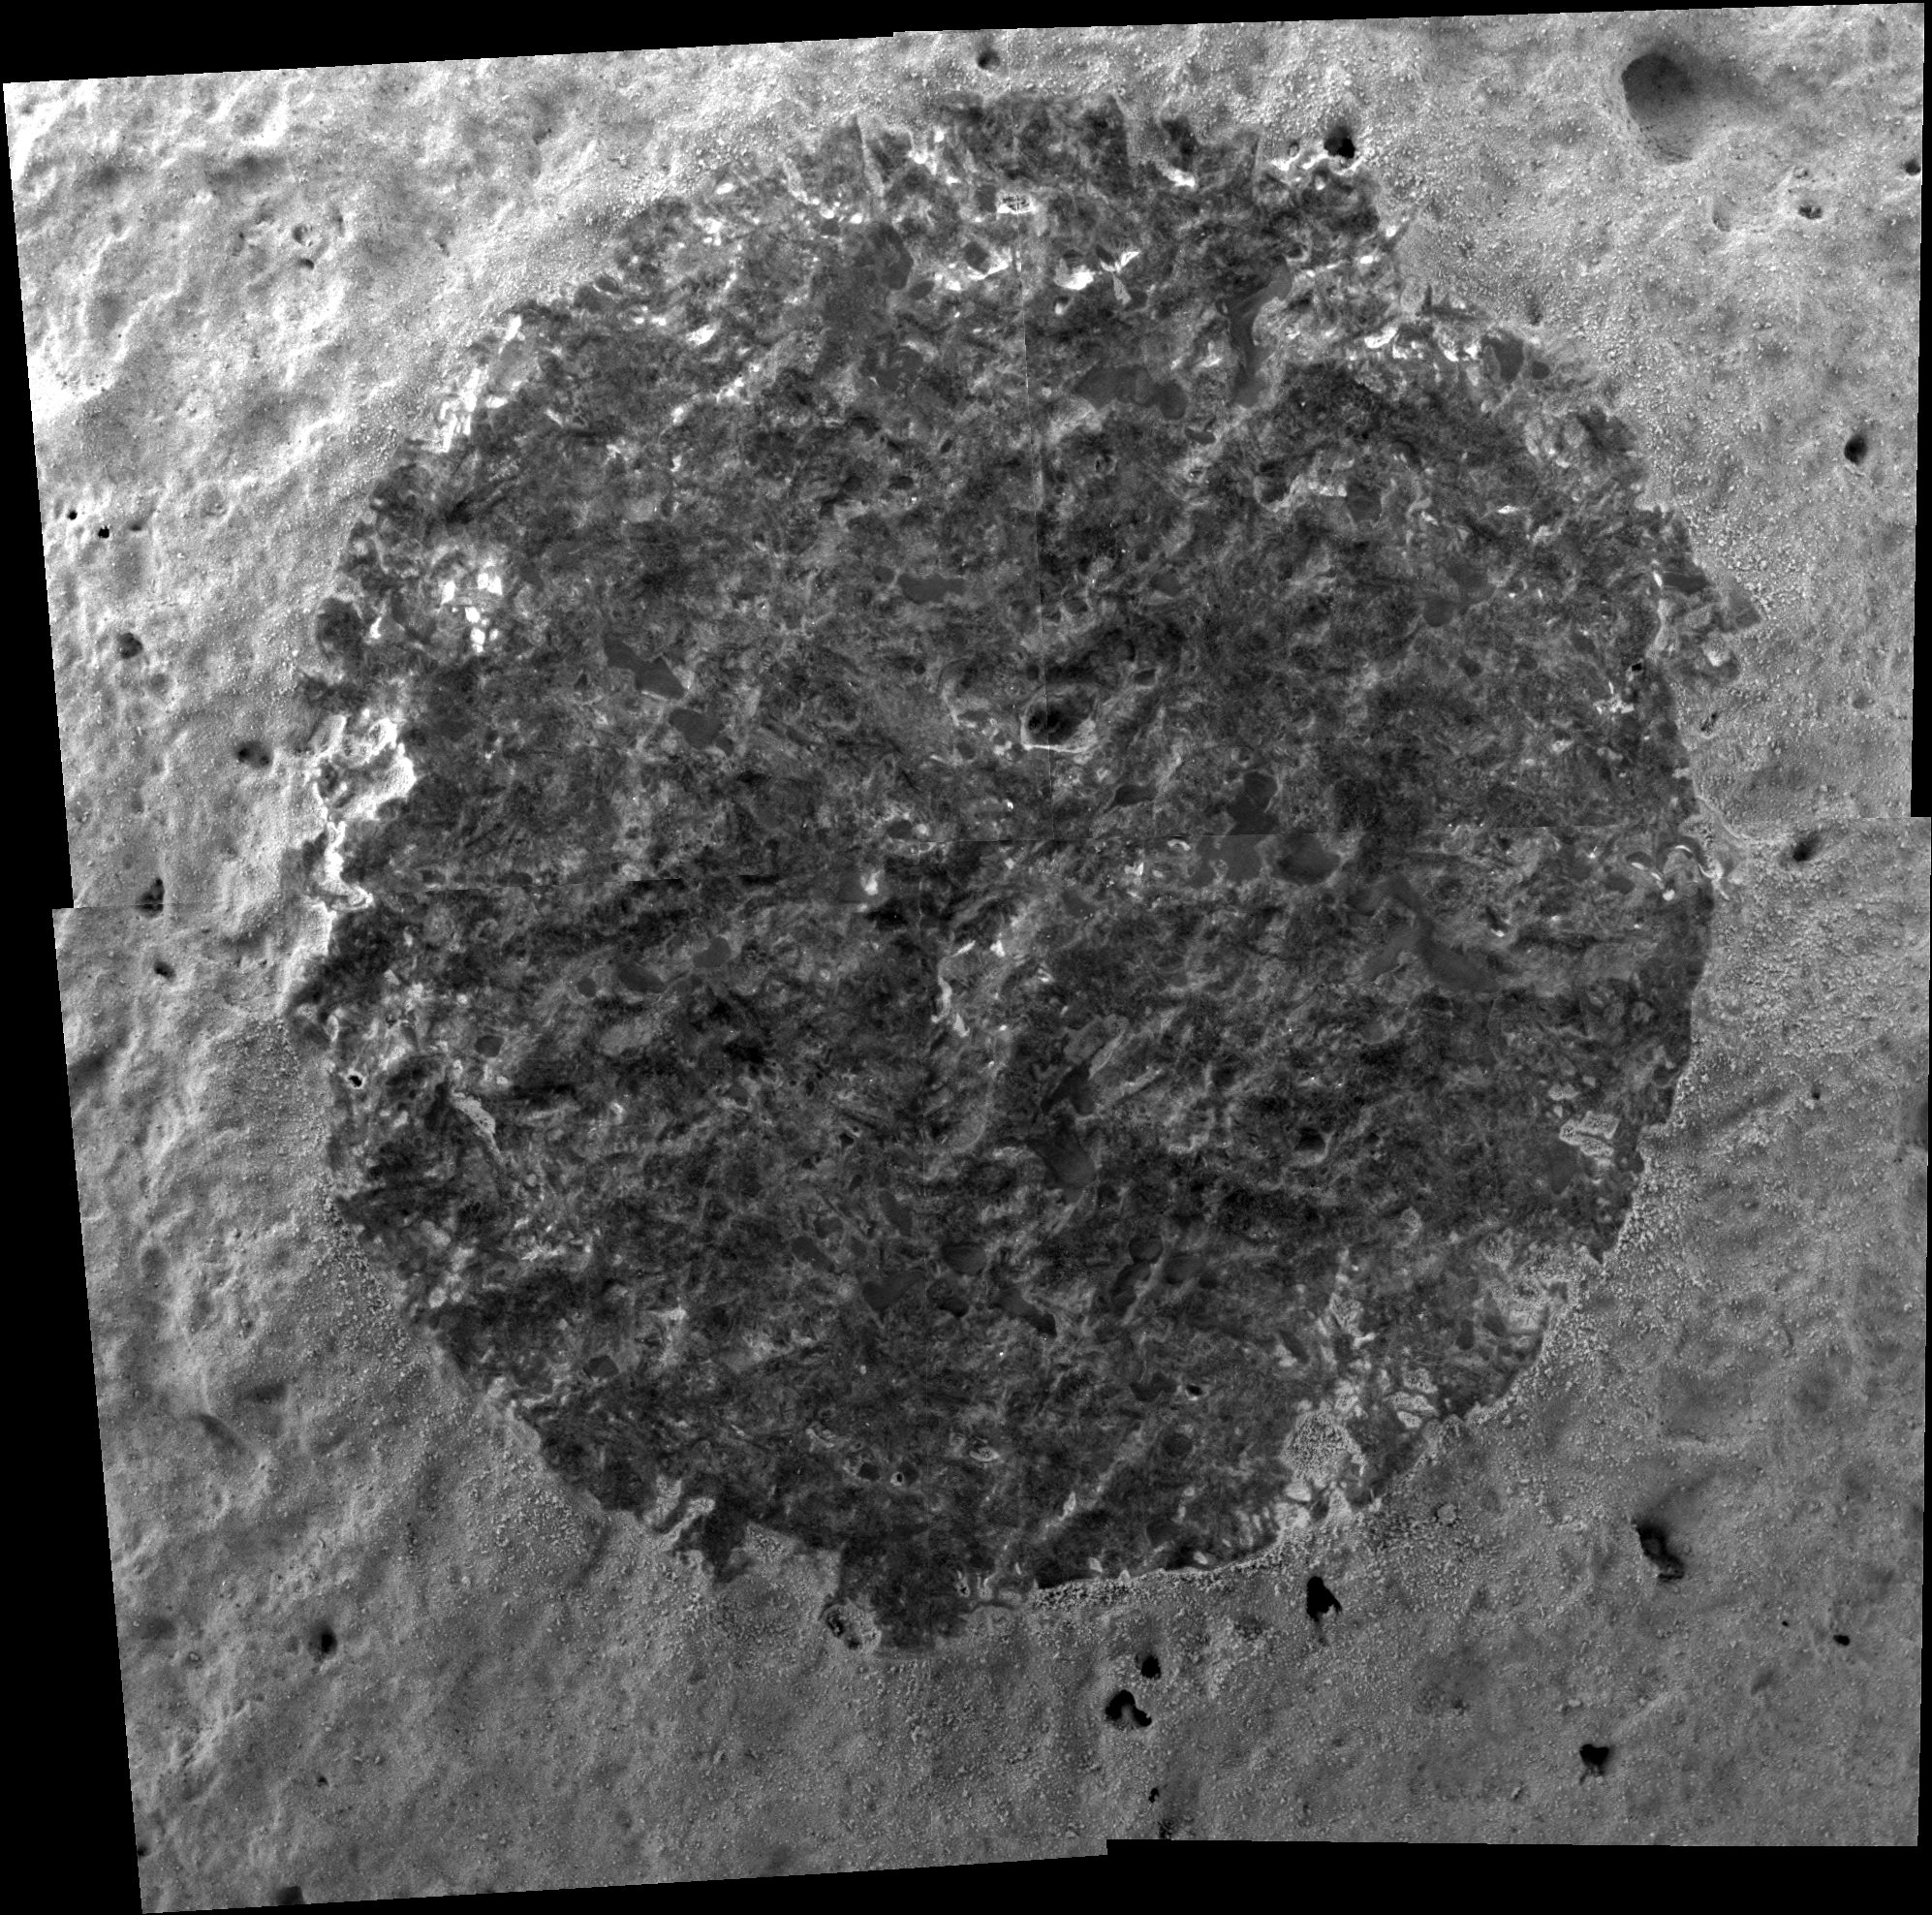

A Rock Like None Before, Brushed

Scientists viewed a rock like none seen before on Mars when NASA’s Mars Exploration Rover Spirit brushed the surface and took magnified images of this rock dubbed “Wishstone.” The circular area of interest, measuring approximately 5 centimeters (2 inches) in diameter, revealed darker pieces of material randomly distributed within a lighter-colored matrix. The rock has poorly sorted granular material, with grain sizes ranging from fine to coarse and some grains that are very angular in shape.

Spirit used its microscopic imager on martian day, or sol, 333 (Dec. 9, 2004) to take the four individual frames that are combined into this mosaic view.

Credit: NASA/JPL/Cornell/USGS